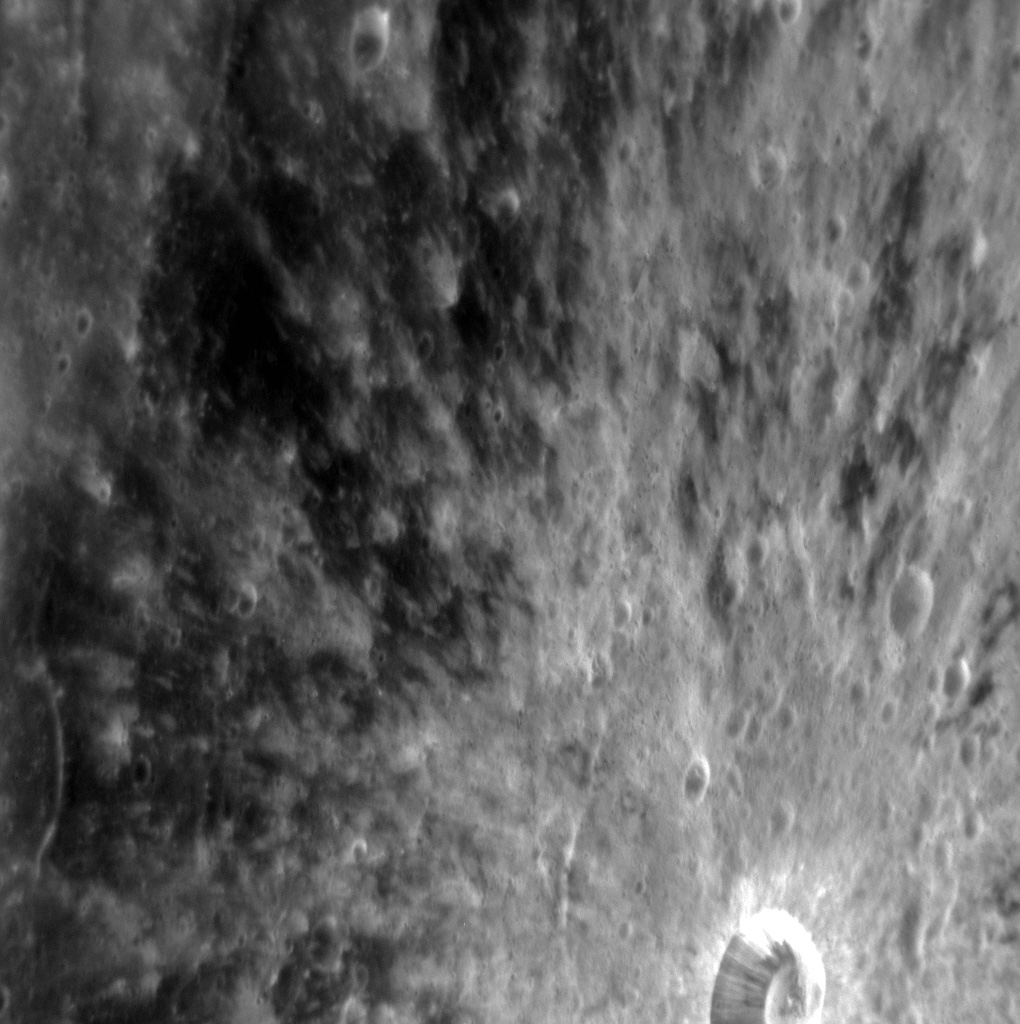

Petit Petipa

This striking image highlights Petipa crater, which was recently named after Marius Petipa, a French ballet dancer, teacher, and choreographer. The rays eminating from Petipa indicate that it is a relatively fresh crater; over time, these rays will fade as they are subjected to space weathering. North is towards the top of this image. This image was acquired as a high-resolution targeted observation. Targeted observations are images of a small area on Mercury's surface at resolutions much higher than the 200-meter/pixel morphology base map. It is not possible to cover all of Mercury's surface at this high resolution, but typically several areas of high scientific interest are imaged in this mode each week. The MESSENGER spacecraft is the first ever to orbit the planet Mercury, and the spacecraft's seven scientific instruments and radio science investigation are unraveling the history and evolution of the Solar System's innermost planet. Visit the Why Mercury? section of this website to learn more about the key science questions that the MESSENGER mission is addressing. During the one-year primary mission, MESSENGER acquired 88,746 images and extensive other data sets. MESSENGER is now in a yearlong extended mission, during which plans call for the acquisition of more than 80,000 additional images to support MESSENGER's science goals.

Credit: NASA/Johns Hopkins University Applied Physics Laboratory/Carnegie Institution of Washington